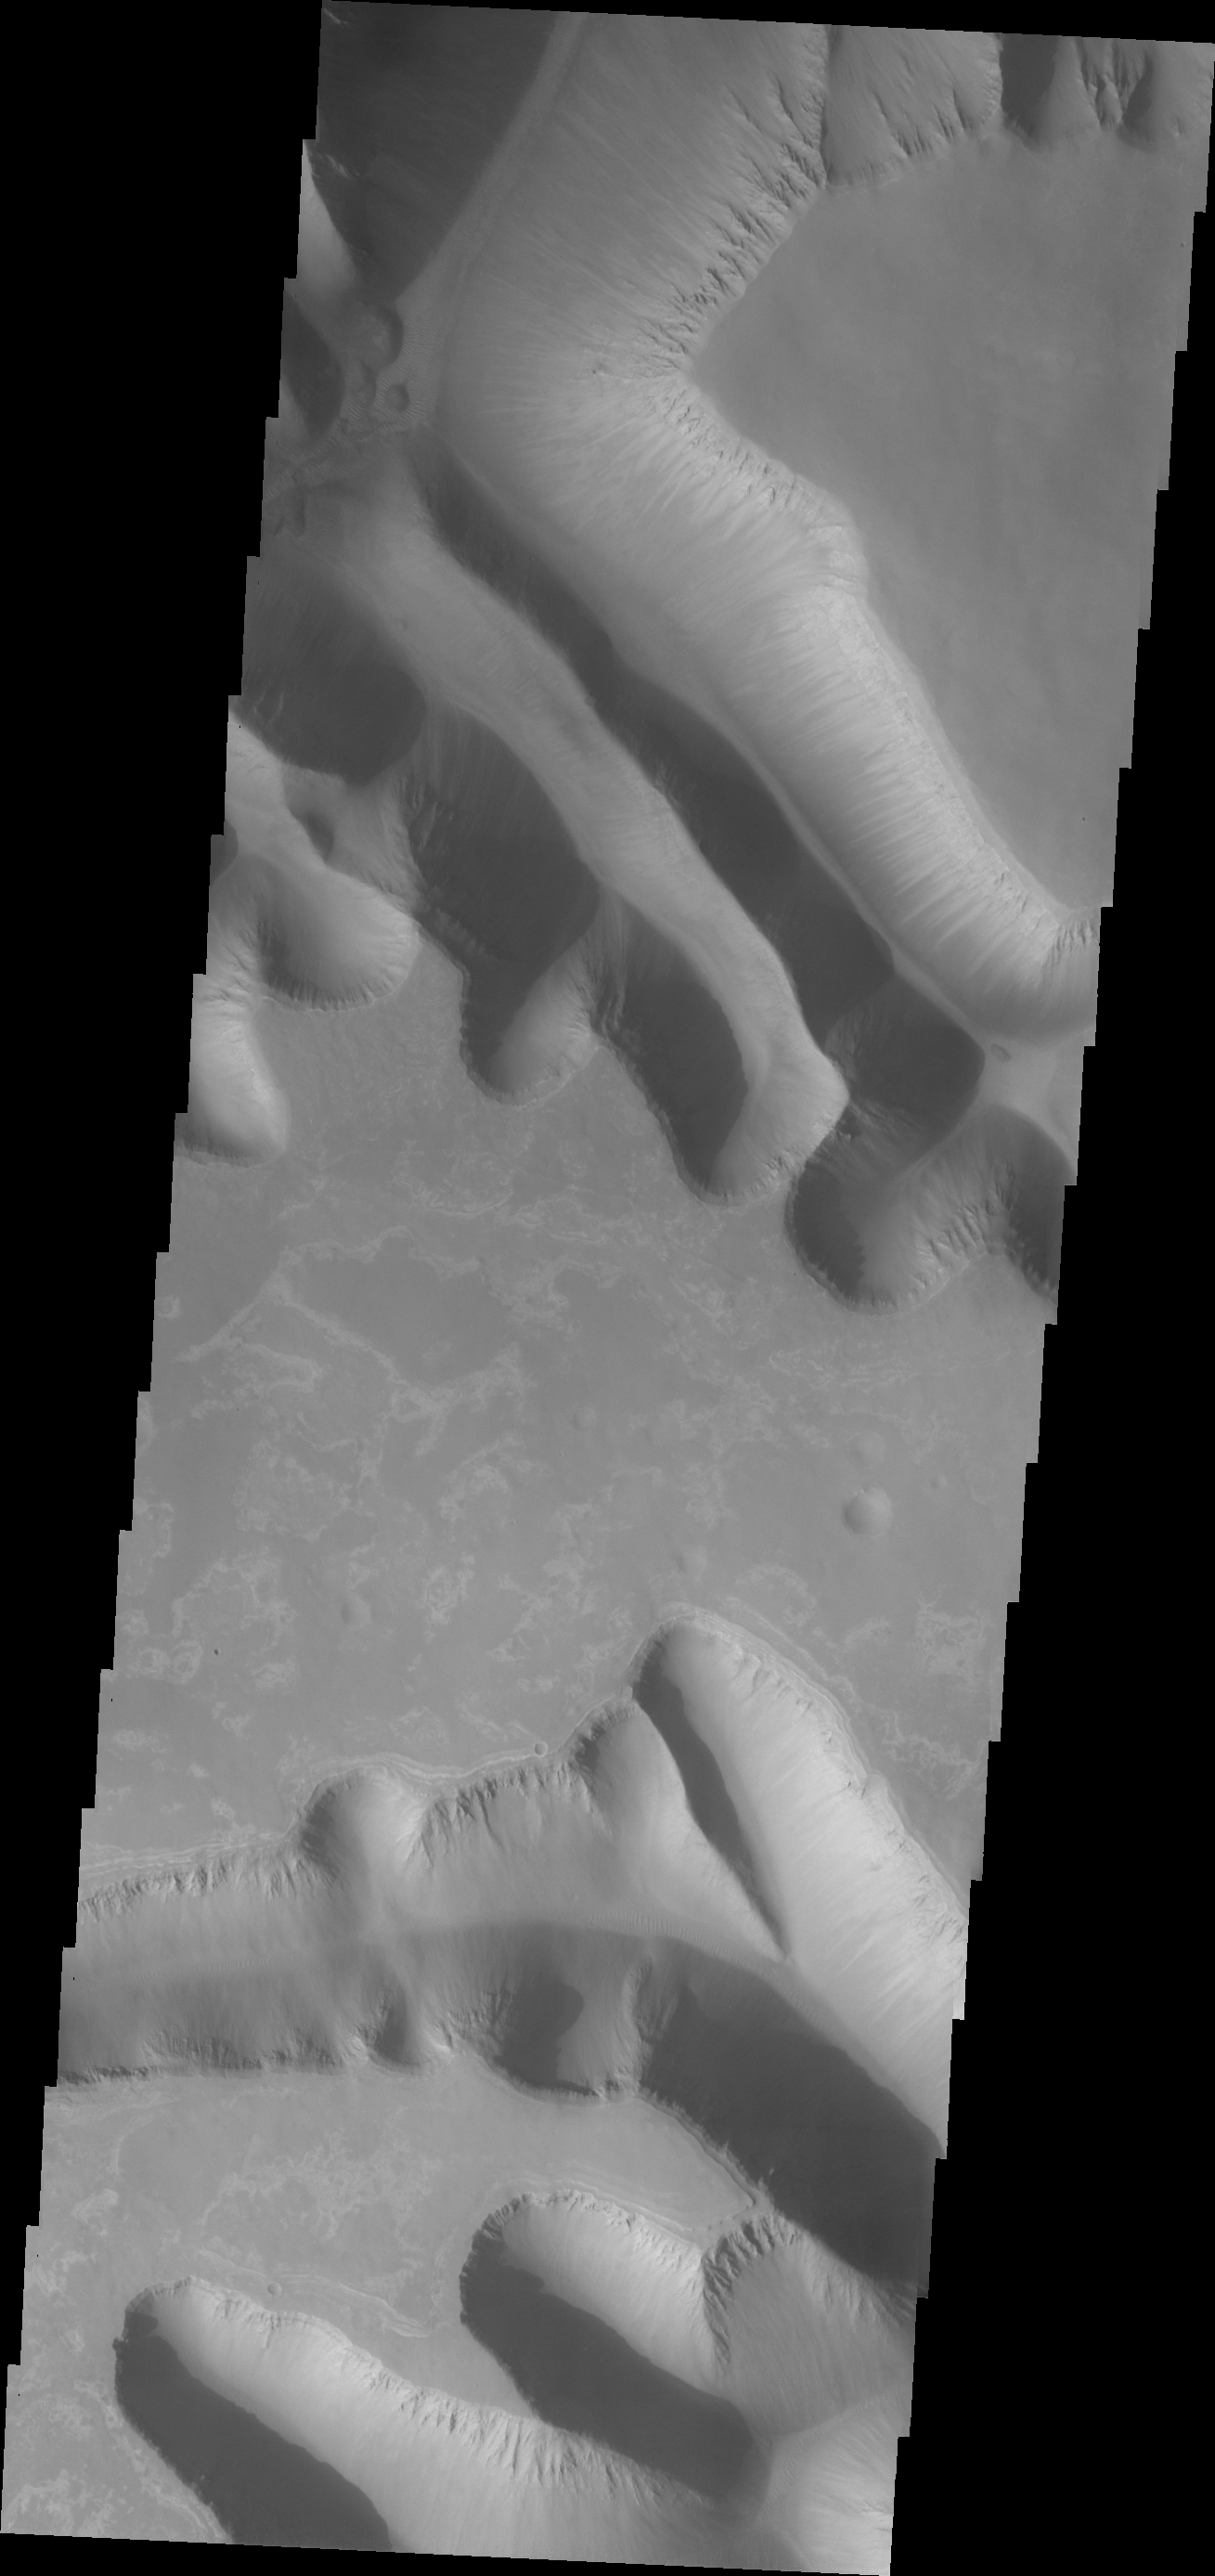

Investigating Mars: Ius Chasma

Ius Chasma is unique from the other chasmata of Valles Marineris in possessing mega gullies on both sides of the chasma. The largest mega gullies are located in Sinai Planum, dissecting those plains and emptying into the canyon. These mega gullies are called Louros Valles. Mega gullies are thought to be sapping channels caused by groundwater flow and erosion. The Earth analog is springs – water that flows underground and then breaches the surface creating channels. The morphology of the Mars gullies mirrors terrestrial springs. The channel is fairly uniform in width and the “head” of the channel is rounded like an amphitheater. The channel lengthens by erosion at the “head” backwards as the surface where the spring emerges is undercut. For Mars it is theorized that subsurface water would stay liquid due to underground heating. The channels in this image are parts of the two largest mega gullies. Note how every channel head is the amphitheater bowl shape.

Ius Chasma is at the western end of Valles Marineris, south of Tithonium Chasma. Valles Marineris is over 4000 kilometers long, wider than the United States. Ius Chasma is almost 850 kilometers long (528 miles), 120 kilometers wide and over 8 kilometers deep. In comparison, the Grand Canyon in Arizona is about 175 kilometers long, 30 kilometers wide, and only 2 kilometers deep. The canyons of Valles Marineris were formed by extensive fracturing and pulling apart of the crust during the uplift of the vast Tharsis plateau. Landslides have enlarged the canyon walls and created deposits on the canyon floor. Weathering of the surface and influx of dust and sand have modified the canyon floor, both creating and modifying layered materials. There are many features that indicate flowing and standing water played a part in the chasma formation.

The Odyssey spacecraft has spent over 15 years in orbit around Mars, circling the planet more than 71,000 times. It holds the record for longest working spacecraft at Mars. THEMIS, the IR/VIS camera system, has collected data for the entire mission and provides images covering all seasons and lighting conditions. Over the years many features of interest have received repeated imaging, building up a suite of images covering the entire feature. From the deepest chasma to the tallest volcano, individual dunes inside craters and dune fields that encircle the north pole, channels carved by water and lava, and a variety of other feature, THEMIS has imaged them all. For the next several months the image of the day will focus on the Tharsis volcanoes, the various chasmata of Valles Marineris, and the major dunes fields. We hope you enjoy these images!

Credit: NASA/JPL-Caltech/ASU